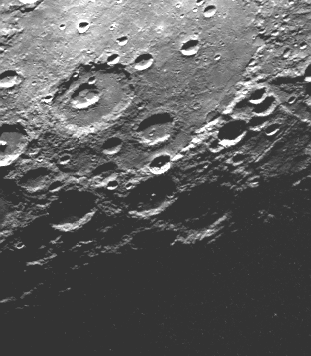

Large Circular Basin Flooded and then Cratered

As Mariner 10 passed by Mercury on its second encounter with the planet on September 21, 1974, this picture (FDS 166850) of a large circular (350 kilometer, 220 mile diameter) basin was obtained near the morning terminator. The basin appears to have been flooded with the plain material and then subsequently cratered by numerous large events. Filling of the basin, presumably by lava flows analogous to those of the lunar maria, partially inundated small craters which had formed along the basin rim (lower left) and in some places overflowed the basin rim and spilled onto the surrounding terrain (top).

The Mariner 10 mission, managed by the Jet Propulsion Laboratory for NASA’s Office of Space Science, explored Venus in February 1974 on the way to three encounters with Mercury-in March and September 1974 and in March 1975. The spacecraft took more than 7,000 photos of Mercury, Venus, the Earth and the Moon.

Credit: NASA/JPL/Northwestern University